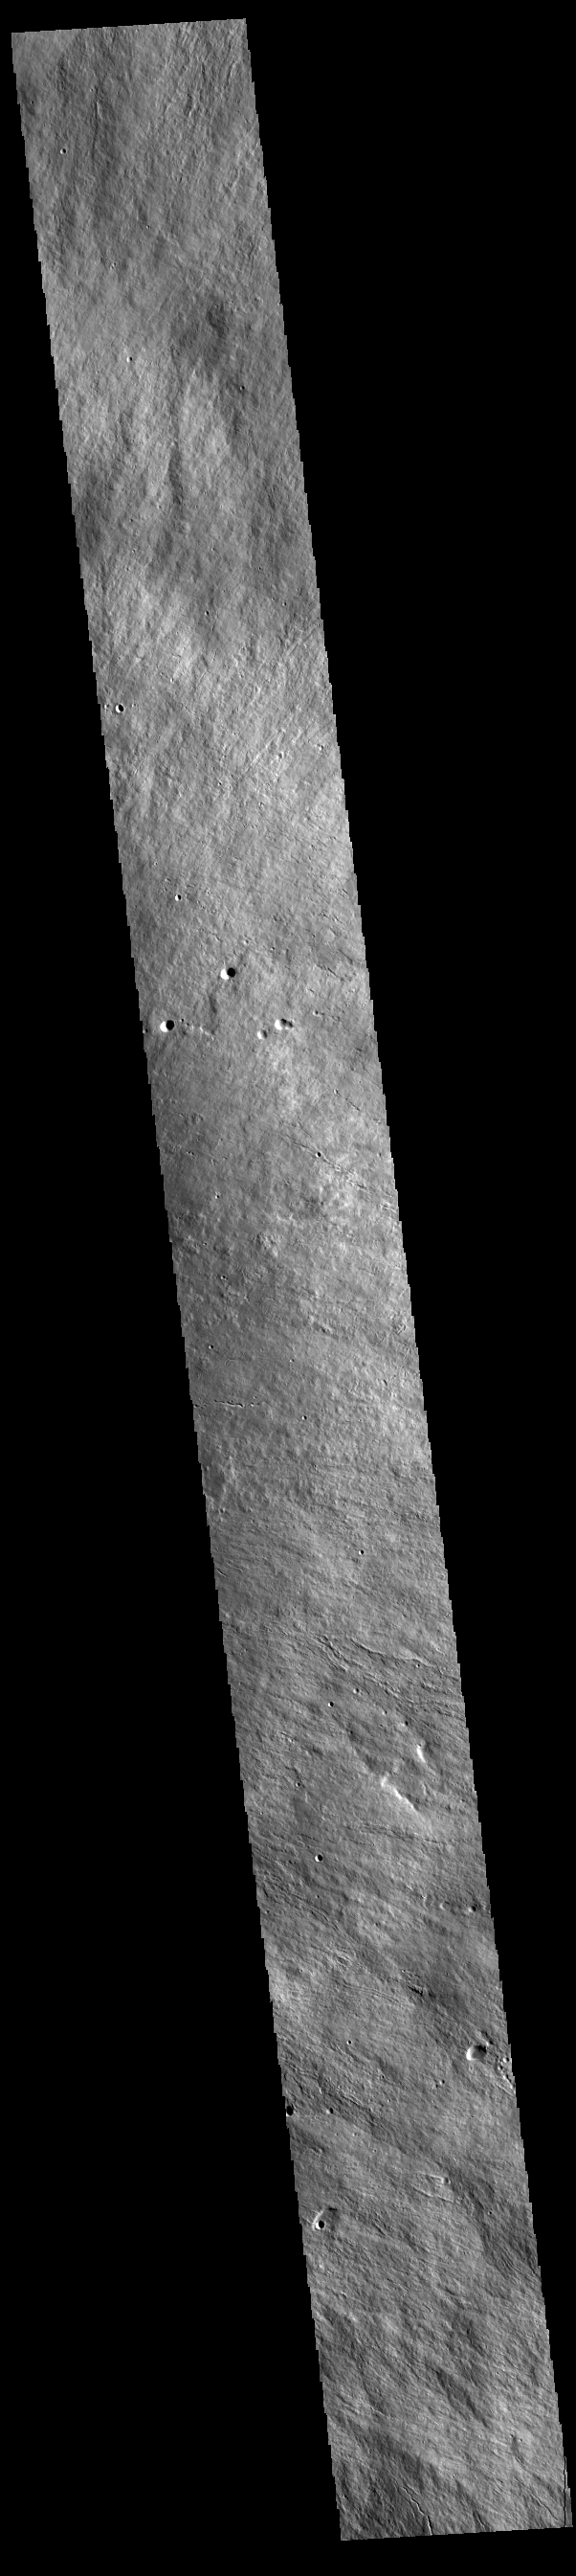

Olympus Mons Flank

Today’s VIS image is located on the upper flank of Olympus Mons. Olympus Mons is the largest volcano in the solar system, reaching heights over 25 km (16 miles) tall from base to summit, with the base covering an area as large as the state of Arizona. For comparison, Mauna Loa is 9 km (5.5 miles) tall measured from its base on the sea floor.

Credit: NASA/JPL-Caltech/ASU